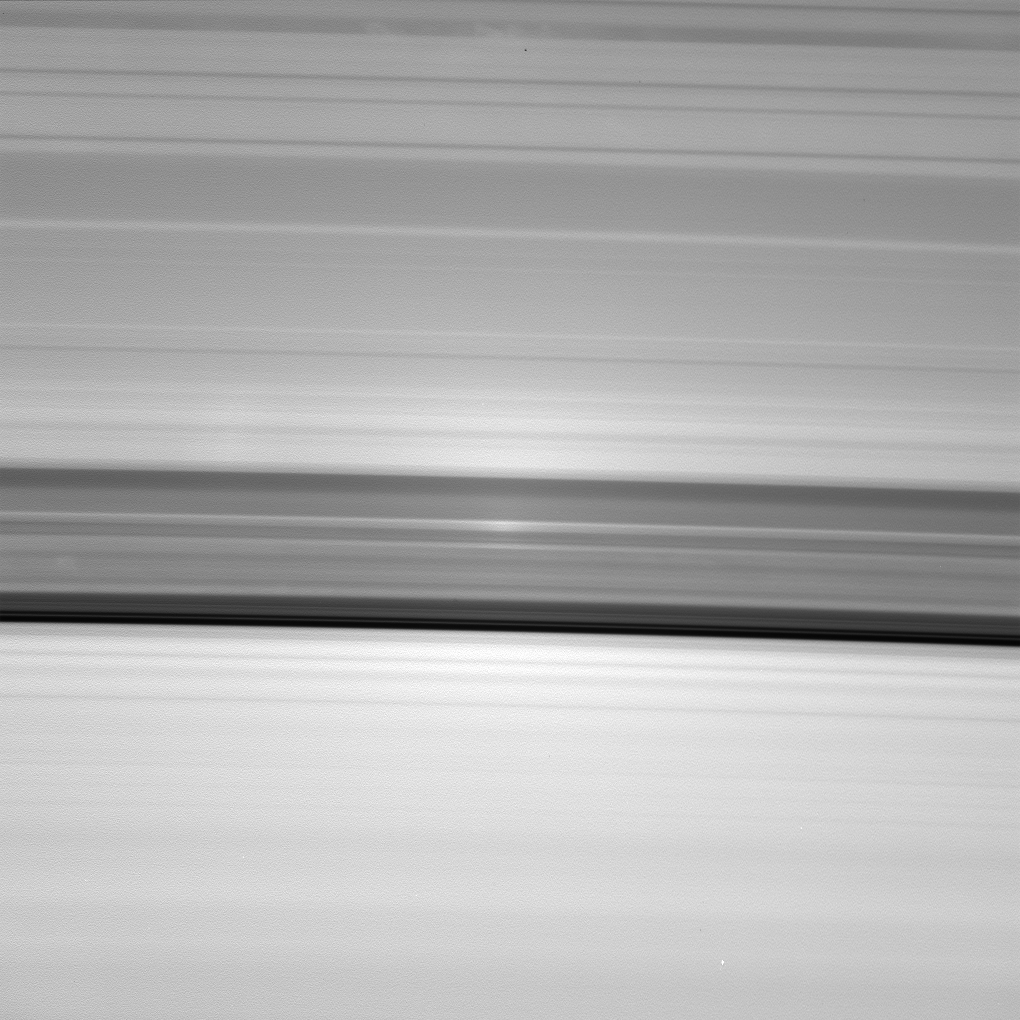

Surging Onward

Surging Onward

A brilliant spot of sunlight, the opposition effect, travels outward across the rings as the Cassini spacecraft orbits Saturn. This surge in ring brightness is created around the point directly opposite the Sun from the spacecraft.

This movie sequence of 29 images shows the opposition surge moving from the outer B ring, across the sparsely populated Cassini Division and onto the A ring. From Cassini’s perspective, the rings are seen projected onto the planet where the ring shadows can be seen through the rings. This perspective, including rings and ring shadows, changes continuously during the sequence, giving the false impression that the ring features themselves are changing.

This image sequence was taken over 15 minutes on Aug. 16, 2006. The images were acquired in visible light with the Cassini spacecraft wide-angle camera at a distance of approximately 253,000 kilometers (157,000 miles) from Saturn. Image scale is 15 kilometers (9 miles) per pixel.

The Cassini-Huygens mission is a cooperative project of NASA, the European Space Agency and the Italian Space Agency. The Jet Propulsion Laboratory, a division of the California Institute of Technology in Pasadena, manages the mission for NASA’s Science Mission Directorate, Washington, D.C. The Cassini orbiter and its two onboard cameras were designed, developed and assembled at JPL. The imaging operations center is based at the Space Science Institute in Boulder, Colo.

Credit: NASA/JPL/Space Science Institute